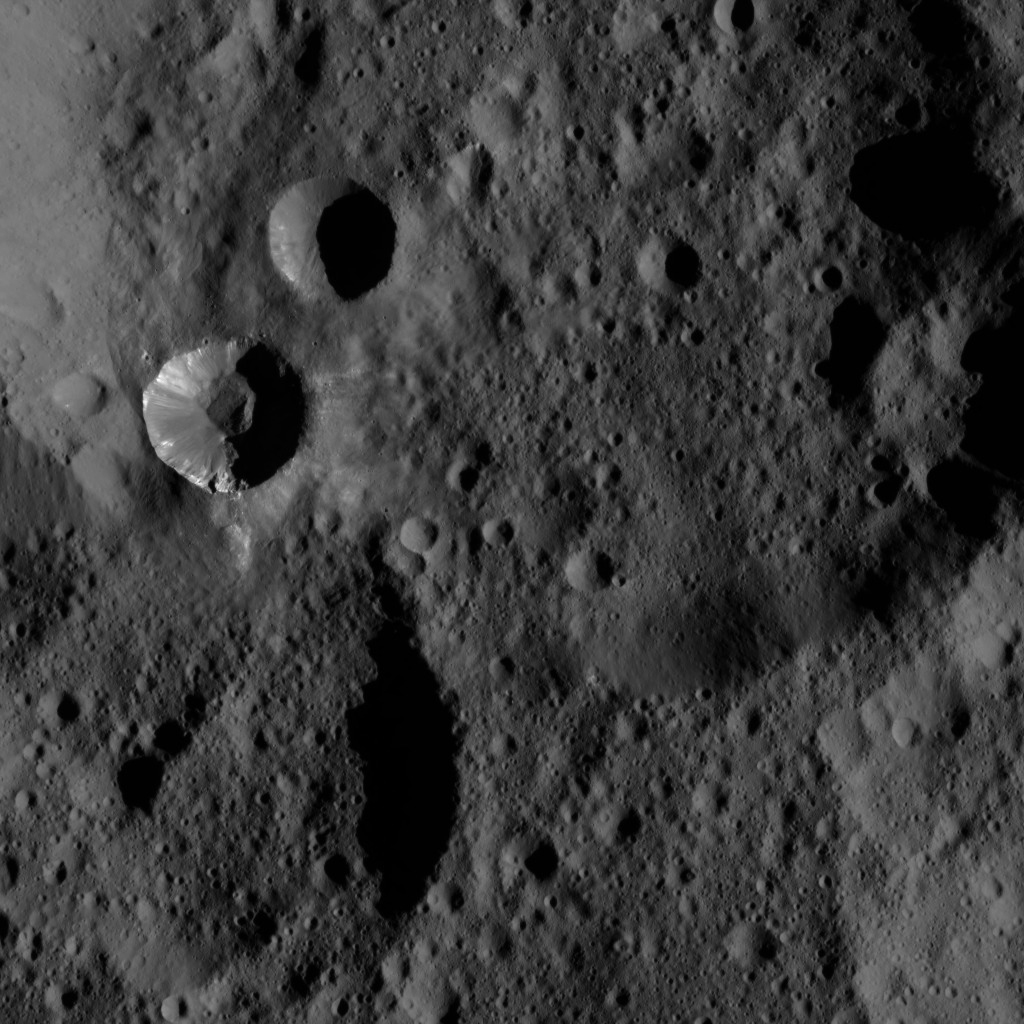

Dawn LAMO Image 109

Patches of bright material can be seen on the walls of a relatively fresh crater on Ceres in this view from NASA’s Dawn spacecraft

Dawn took this image on March 20, 2016, from its low-altitude mapping orbit, at a distance of about 240 miles (385 kilometers) above the surface. The image resolution is 120 feet (35 meters) per pixel.

Dawn’s mission is managed by JPL for NASA’s Science Mission Directorate in Washington. Dawn is a project of the directorate’s Discovery Program, managed by NASA’s Marshall Space Flight Center in Huntsville, Alabama. UCLA is responsible for overall Dawn mission science. Orbital ATK, Inc., in Dulles, Virginia, designed and built the spacecraft. The German Aerospace Center, the Max Planck Institute for Solar System Research, the Italian Space Agency and the Italian National Astrophysical Institute are international partners on the mission team.

Credit: NASA/JPL-Caltech/UCLA/MPS/DLR/IDA